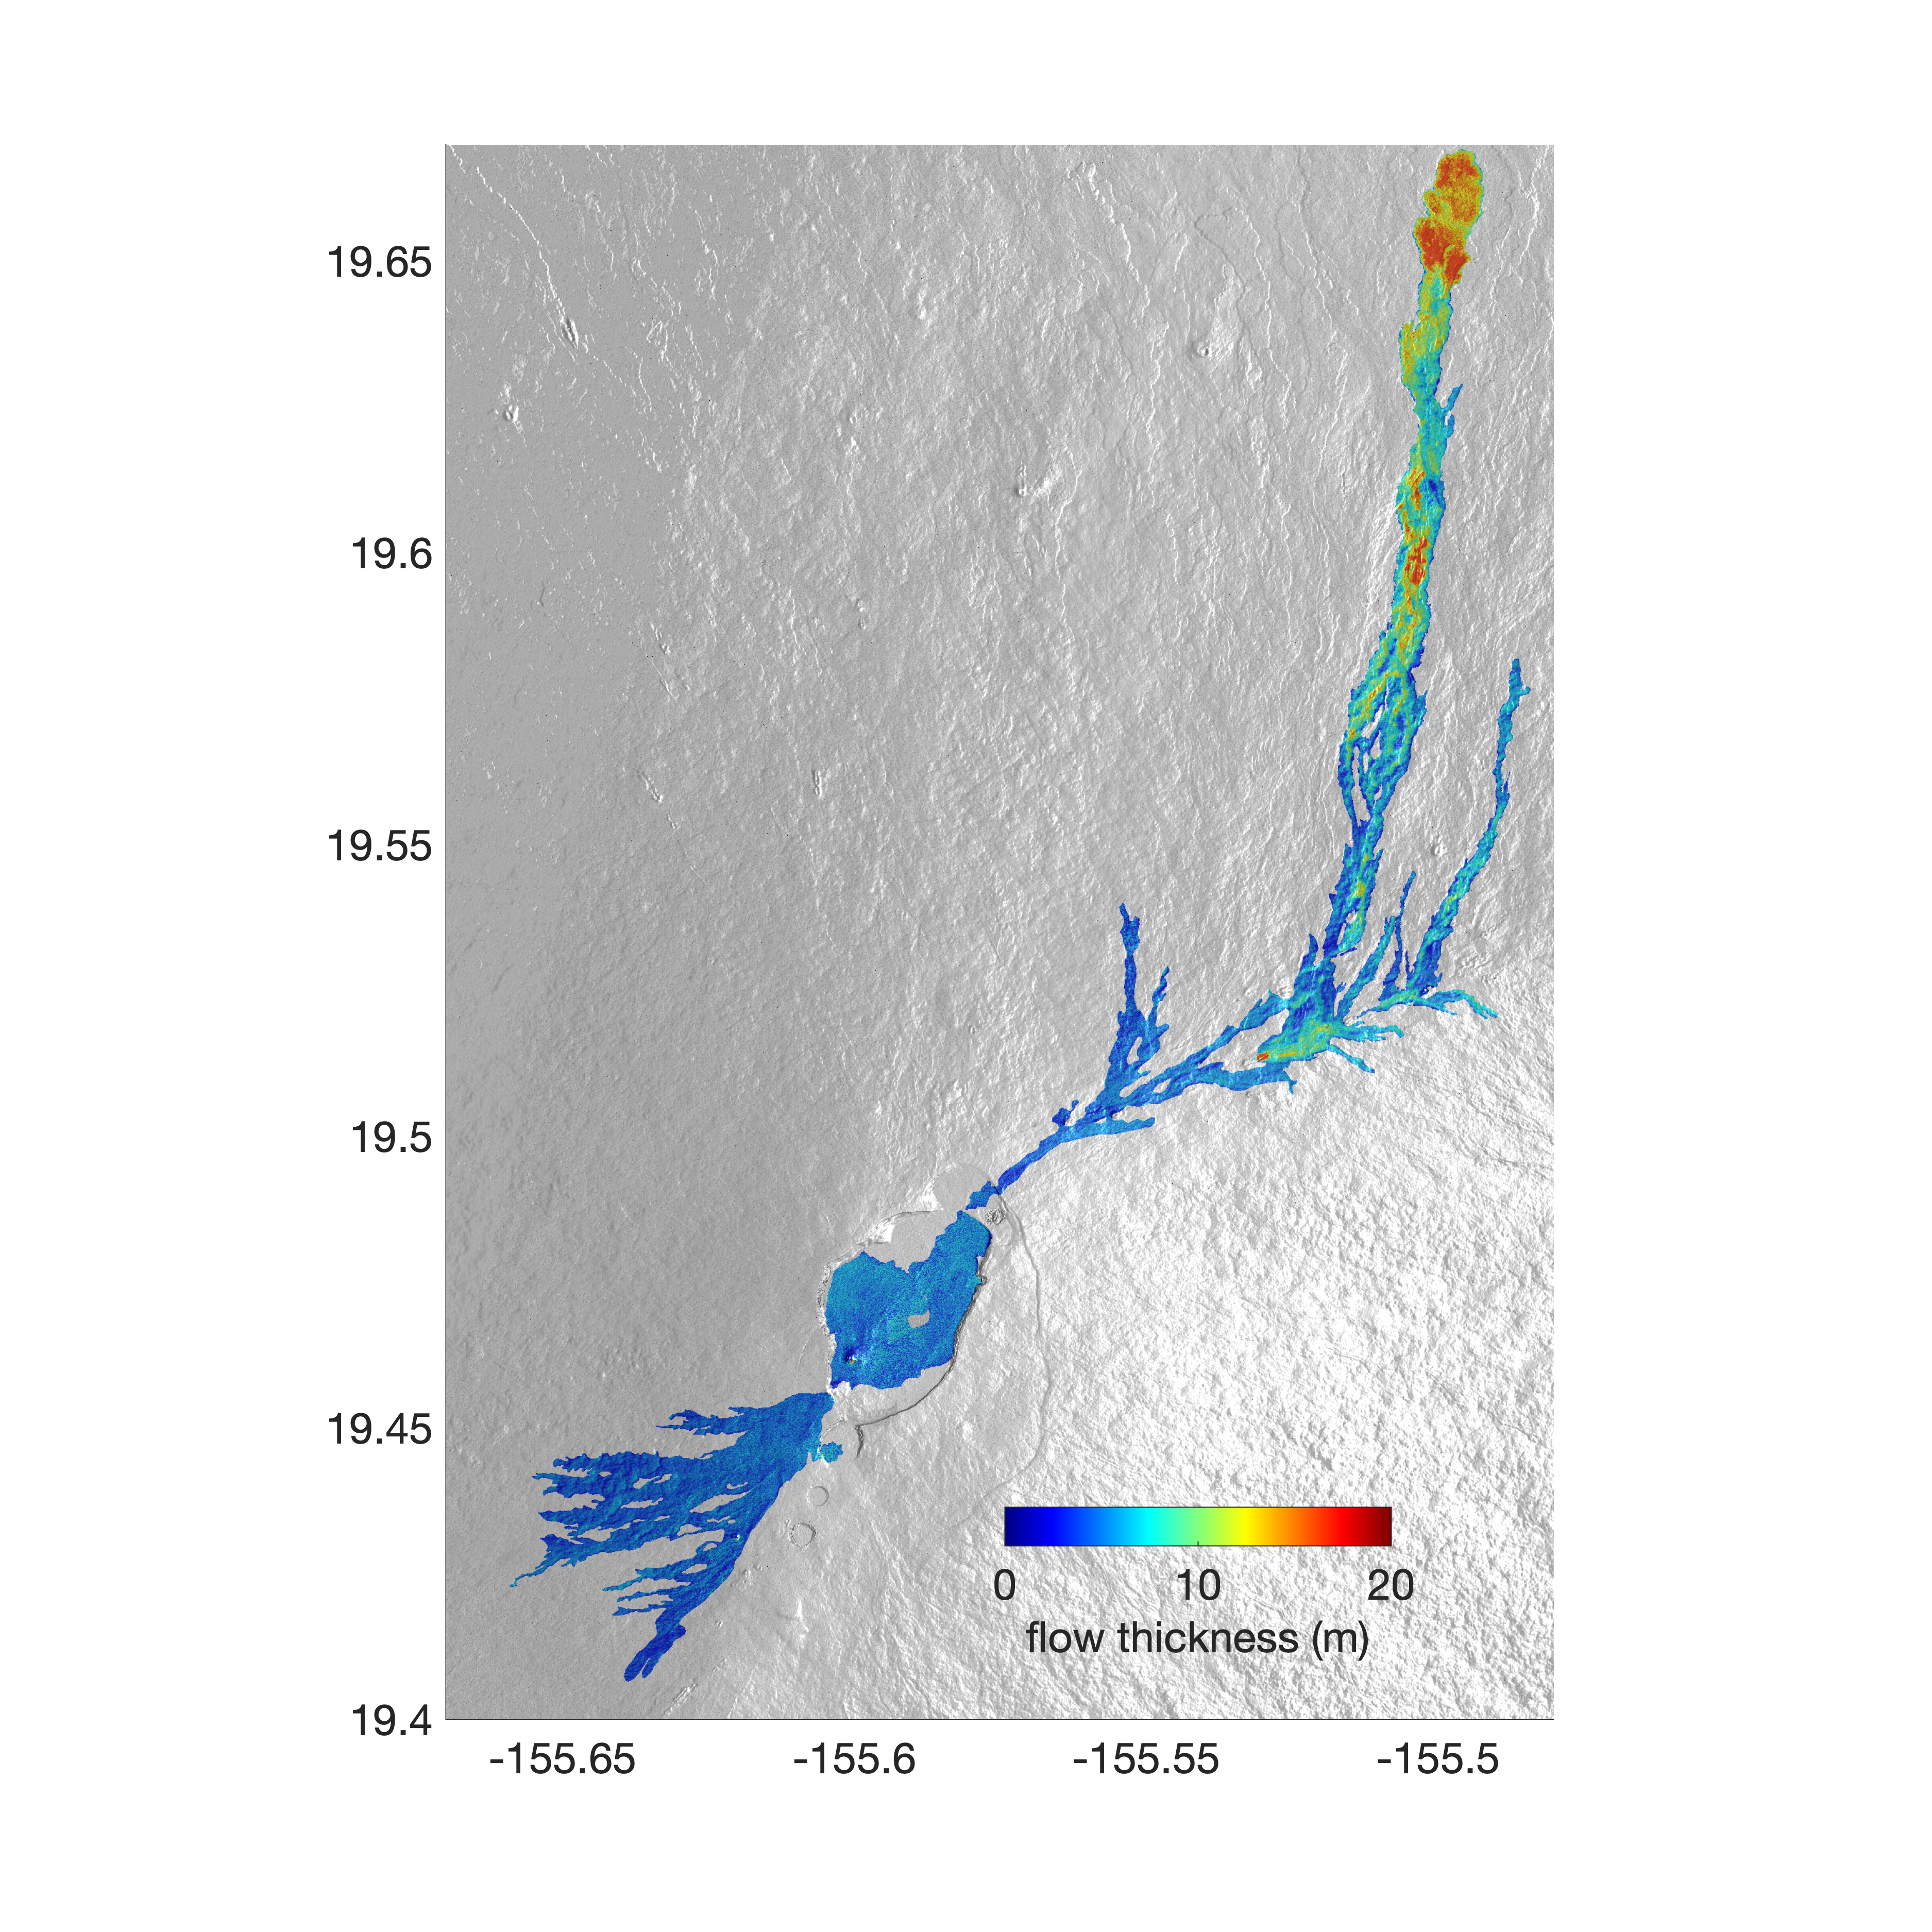

Airborne NASA Radar Maps Mauna Loa Lava Changes in Hawaii

The world’s largest active volcano – Hawaii’s Mauna Loa – had been quiet for 38 years. But in 2022, the volcano began to stir, showing increased numbers of small earthquakes and subtle swelling of certain land surfaces in September. On November 27, fountains of lava began spurting from the mountain’s Northeast Rift Zone and streams of molten rock flowed to the north.

Ten days into the eruption, a NASA aircraft conducted its first flight over the erupting volcano. It carried NASA’s Uninhabited Aerial Vehicle Synthetic Aperture Radar (UAVSAR) system, which was used to map the volcano’s topography in fine detail with a Ka-band instrument called GLISTIN-A.

Teams from NASA’s Jet Propulsion Laboratory and the United States Geological Survey (USGS) used data from that sensor to map the thickness of those flows during a series of flights on December 7, 8, and 10. The map above shows the thickness of the lava flows during the flight on December 7, the day before USGS scientists noticed a significant decline in the pace of the eruption. A few days later, they declared the eruption had stopped. The map shows the thickness of the lava flows in the summit caldera, where the eruption began, and of lava flows on Mauna Loa’s northeastern flank. The color variation from blue to orange indicates increasing lava flow thickness. A maximum thickness of roughly 25 meters (82 feet) is shown, though values exceeding 40 meters (131 feet) were observed in some areas.

The thickening at the northern end of the flow is due to lava accumulating away from the vent, along with a flattening of the terrain at the saddle between the Mauna Loa and Mauna Kea volcanoes.

By comparing to pre-eruption maps of this area’s topography, including GLISTIN-A data collected in 2017, the USGS researchers were able to calculate the size and volume of the lava flow. Over the roughly 14-day eruption, Mauna Loa erupted more than 8.8 billion cubic feet (230 million cubic meters) along a lava flow that extended up to 16.5 miles (19.5 kilometers) from the vent, according to the USGS.

The UAVSAR operates from a pod mounted beneath a crewed Gulfstream III jet from NASA’s Armstrong Flight Research Center in California. Repeated topographic maps generated with each flight reveal the progression and thickening of lava with time – important information for scientific understanding of volcano processes and for emergency response.

For the Mauna Loa science flights, the instrument suite featured an additional state-of-the-art imaging tool: the synthetic aperture radar-fusion optical short-wave infrared (SAR-Fusion Optical/SWIR) camera system. SAR-Fusion collects data over the same ground swath as GLISTIN-A to map land surface changes using optical/SWIR photogrammetry methods. GLISTIN-A was designed to provide all-weather, high-resolution surface topography not available through existing lidar or radar sensors.

GLISTIN-A was originally demonstrated as a new radar technique for mapping ice surfaces. Science demonstration flights began in 2013 over alpine glaciers and sea ice in Alaska, and a floodplain in California. Its applications have since expanded to other areas, such as snow accumulation and volcano dynamics. The first time the instrument was deployed for volcano response was in 2018 during the three-month eruption of Kilauea. The success of that operation paved the way for deployment to Mauna Loa.

Credit: NASA/JPL-Caltech